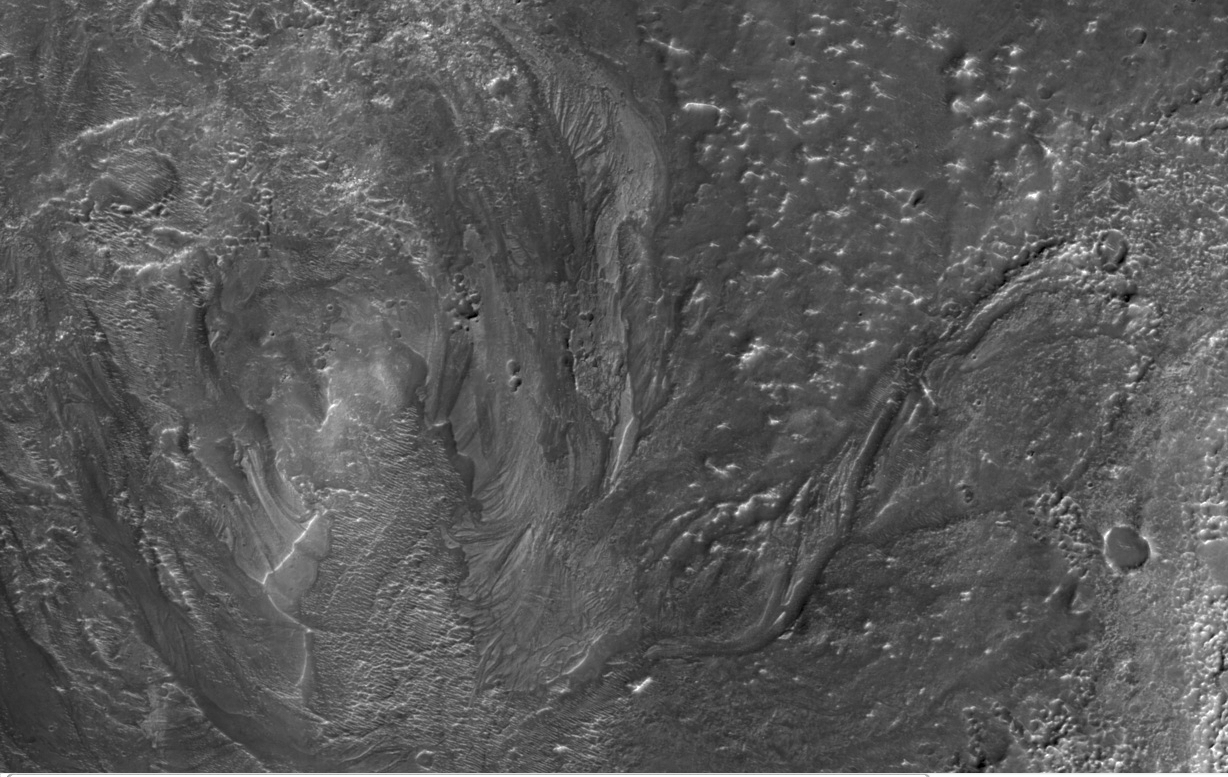

Channels from Hale Crater

This image from NASA’s Mars Reconnaissance Orbiter shows channels to the southeast of Hale crater on southern Mars. Taken by the orbiter’s High Resolution Imaging Science Experiment (HiRISE) camera, this view covers an area about 3 kilometers (2 miles) wide.

Channels associated with impact craters were once thought to be quite rare. Scientists proposed a variety of unusual circumstances to explain them, such as impacts by comets or precipitation caused by the impact event. As more of Mars is photographed with high-resolution imagery, more craters surrounded by channel systems are being discovered.

The channels in this HiRISE image are from Hale crater, an exceptionally well-preserved, 125-by-150-kilometer (78-by-93-mile) impact crater located on the northern rim of Mars’ Argyre basin. Hale crater is roughly 170 kilometers (100 miles) to the southeast of the site seen here. The channels in this image are up to about 250 meters (820 feet) across, though most are much smaller. The channels appear to emanate directly from material ejected from Hale. They were likely formed by the impact event. The heat of the impact could have melted large amounts of subsurface ice and generated surface runoff capable of carving the channels.

If a significant amount of water was released or mobilized by the Hale crater impact, larger impacts that formed during the early days of the Solar System may have been able to bring even more water to the surface of Mars. If this is true, a long-term, stable, warm and wet climate may not be required to explain the presence of such channels in the ancient Martian landscapes.

This view is a portion of a HiRISE observation taken on Oct. 7, 2007, at 32.6 degrees south latitude and 320.5 degrees east longitude.

Credit: NASA/JPL-Caltech/University of Arizona